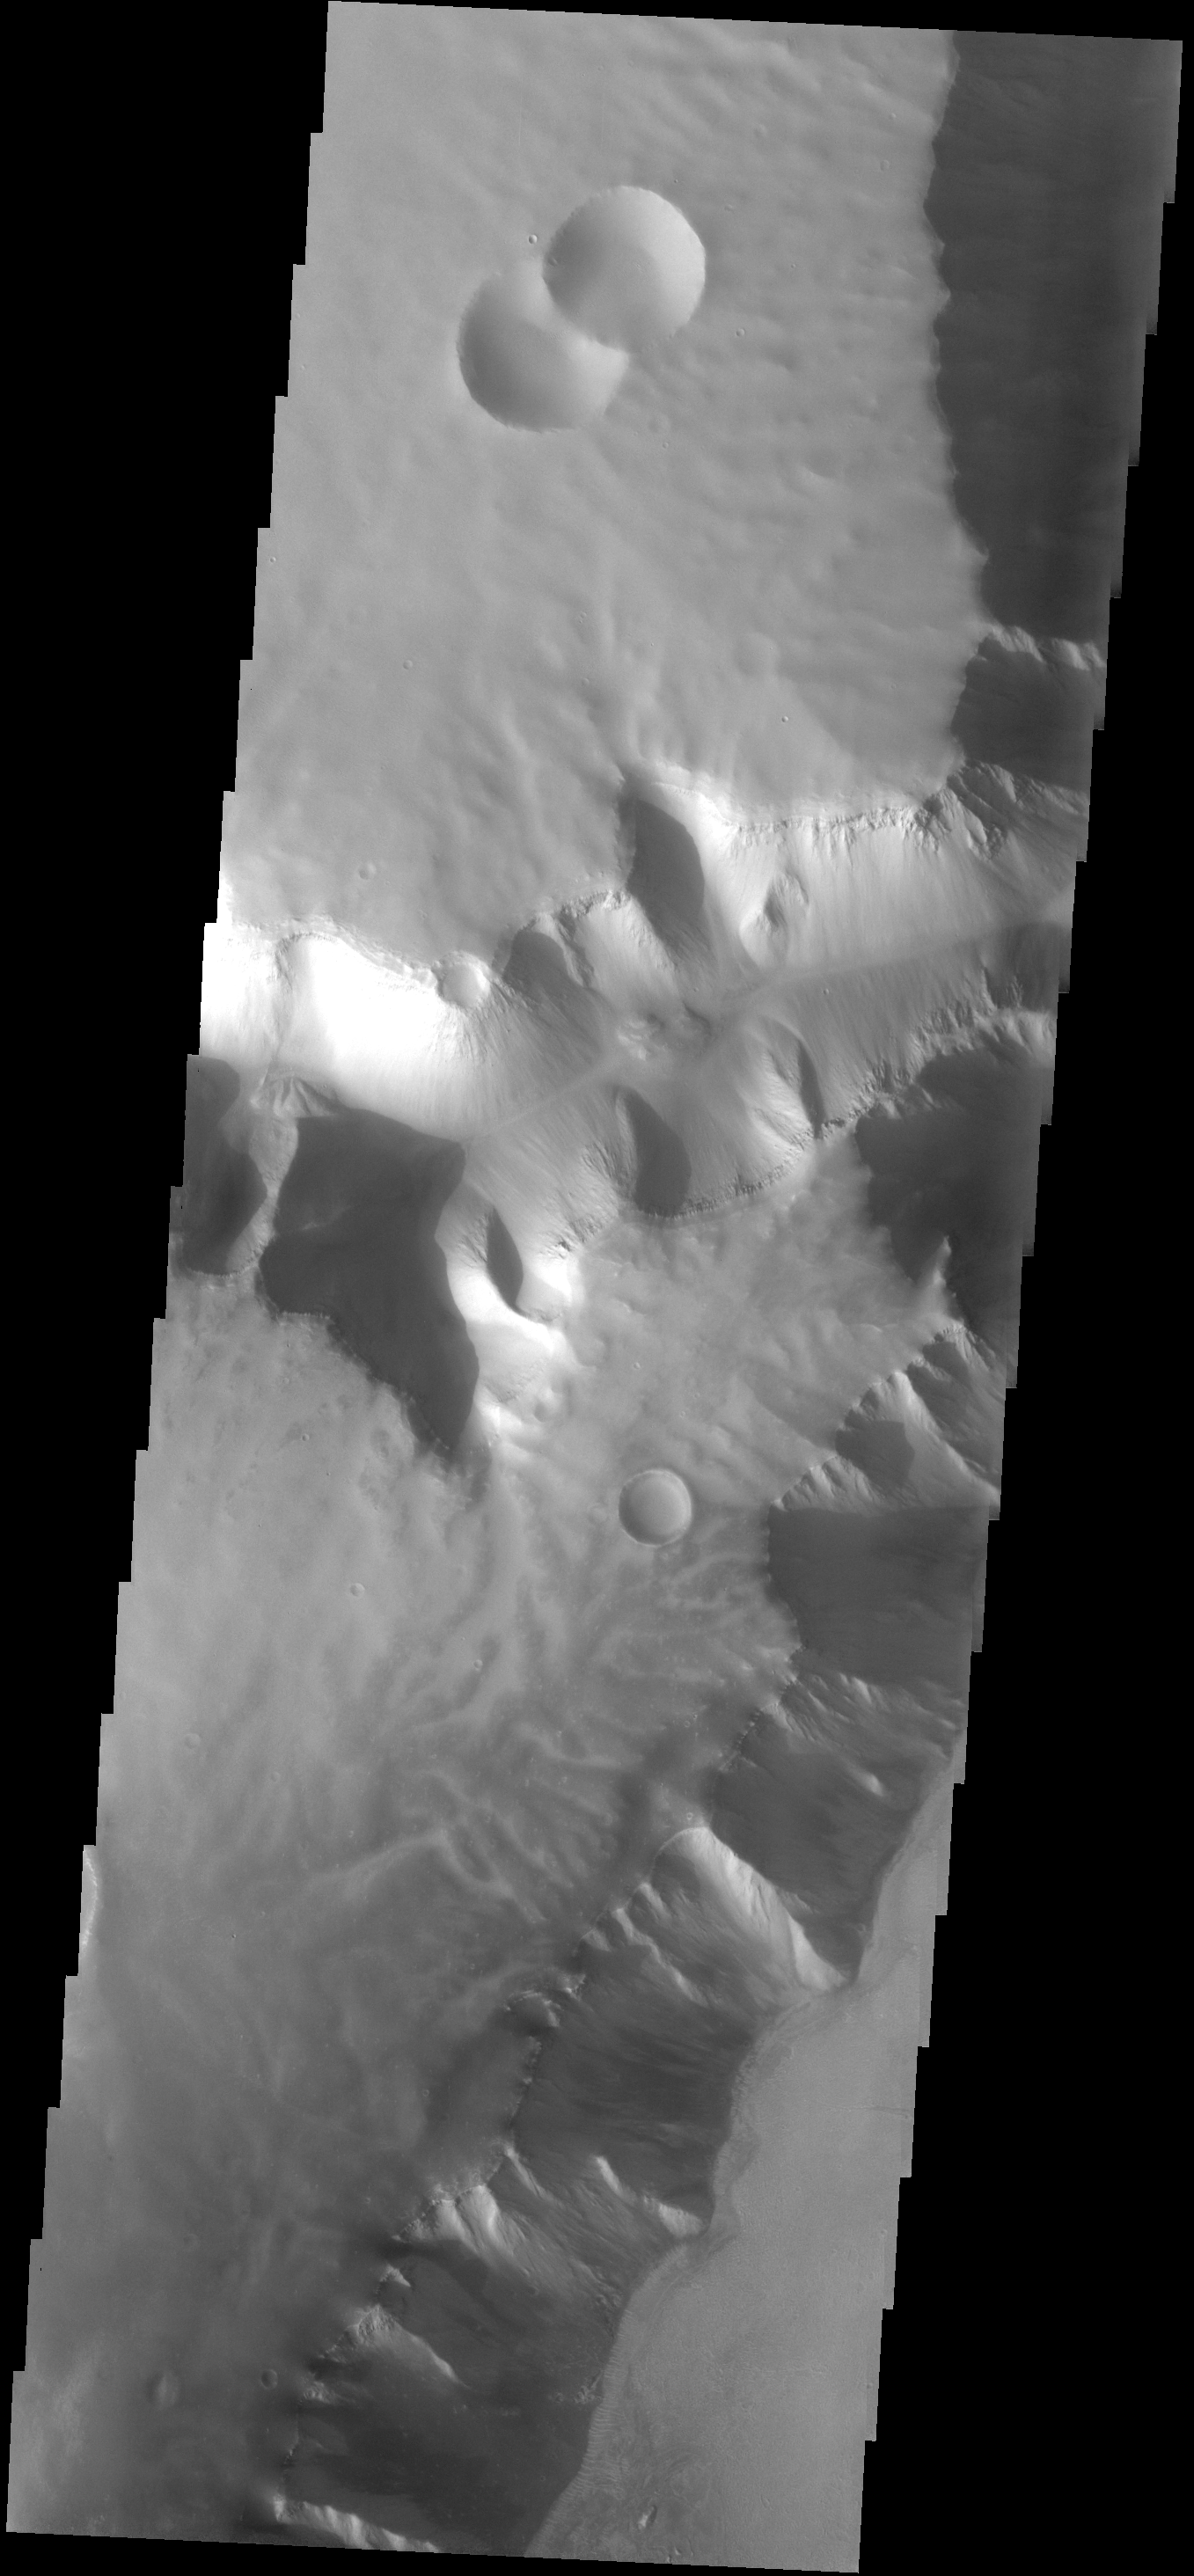

Dissected Plateau

This plateau borders Echus Chasma. The surface of the plateau has been dissected by shallow channels of unknown origin.

Image information: VIS instrument. Latitude 0.2N, Longitude 279.1E. 17 meter/pixel resolution.

Note: this THEMIS visual image has not been radiometrically nor geometrically calibrated for this preliminary release. An empirical correction has been performed to remove instrumental effects. A linear shift has been applied in the cross-track and down-track direction to approximate spacecraft and planetary motion. Fully calibrated and geometrically projected images will be released through the Planetary Data System in accordance with Project policies at a later time.

NASA’s Jet Propulsion Laboratory manages the 2001 Mars Odyssey mission for NASA’s Office of Space Science, Washington, D.C. The Thermal Emission Imaging System (THEMIS) was developed by Arizona State University, Tempe, in collaboration with Raytheon Santa Barbara Remote Sensing. The THEMIS investigation is led by Dr. Philip Christensen at Arizona State University. Lockheed Martin Astronautics, Denver, is the prime contractor for the Odyssey project, and developed and built the orbiter. Mission operations are conducted jointly from Lockheed Martin and from JPL, a division of the California Institute of Technology in Pasadena.

Credit: NASA/JPL/ASU